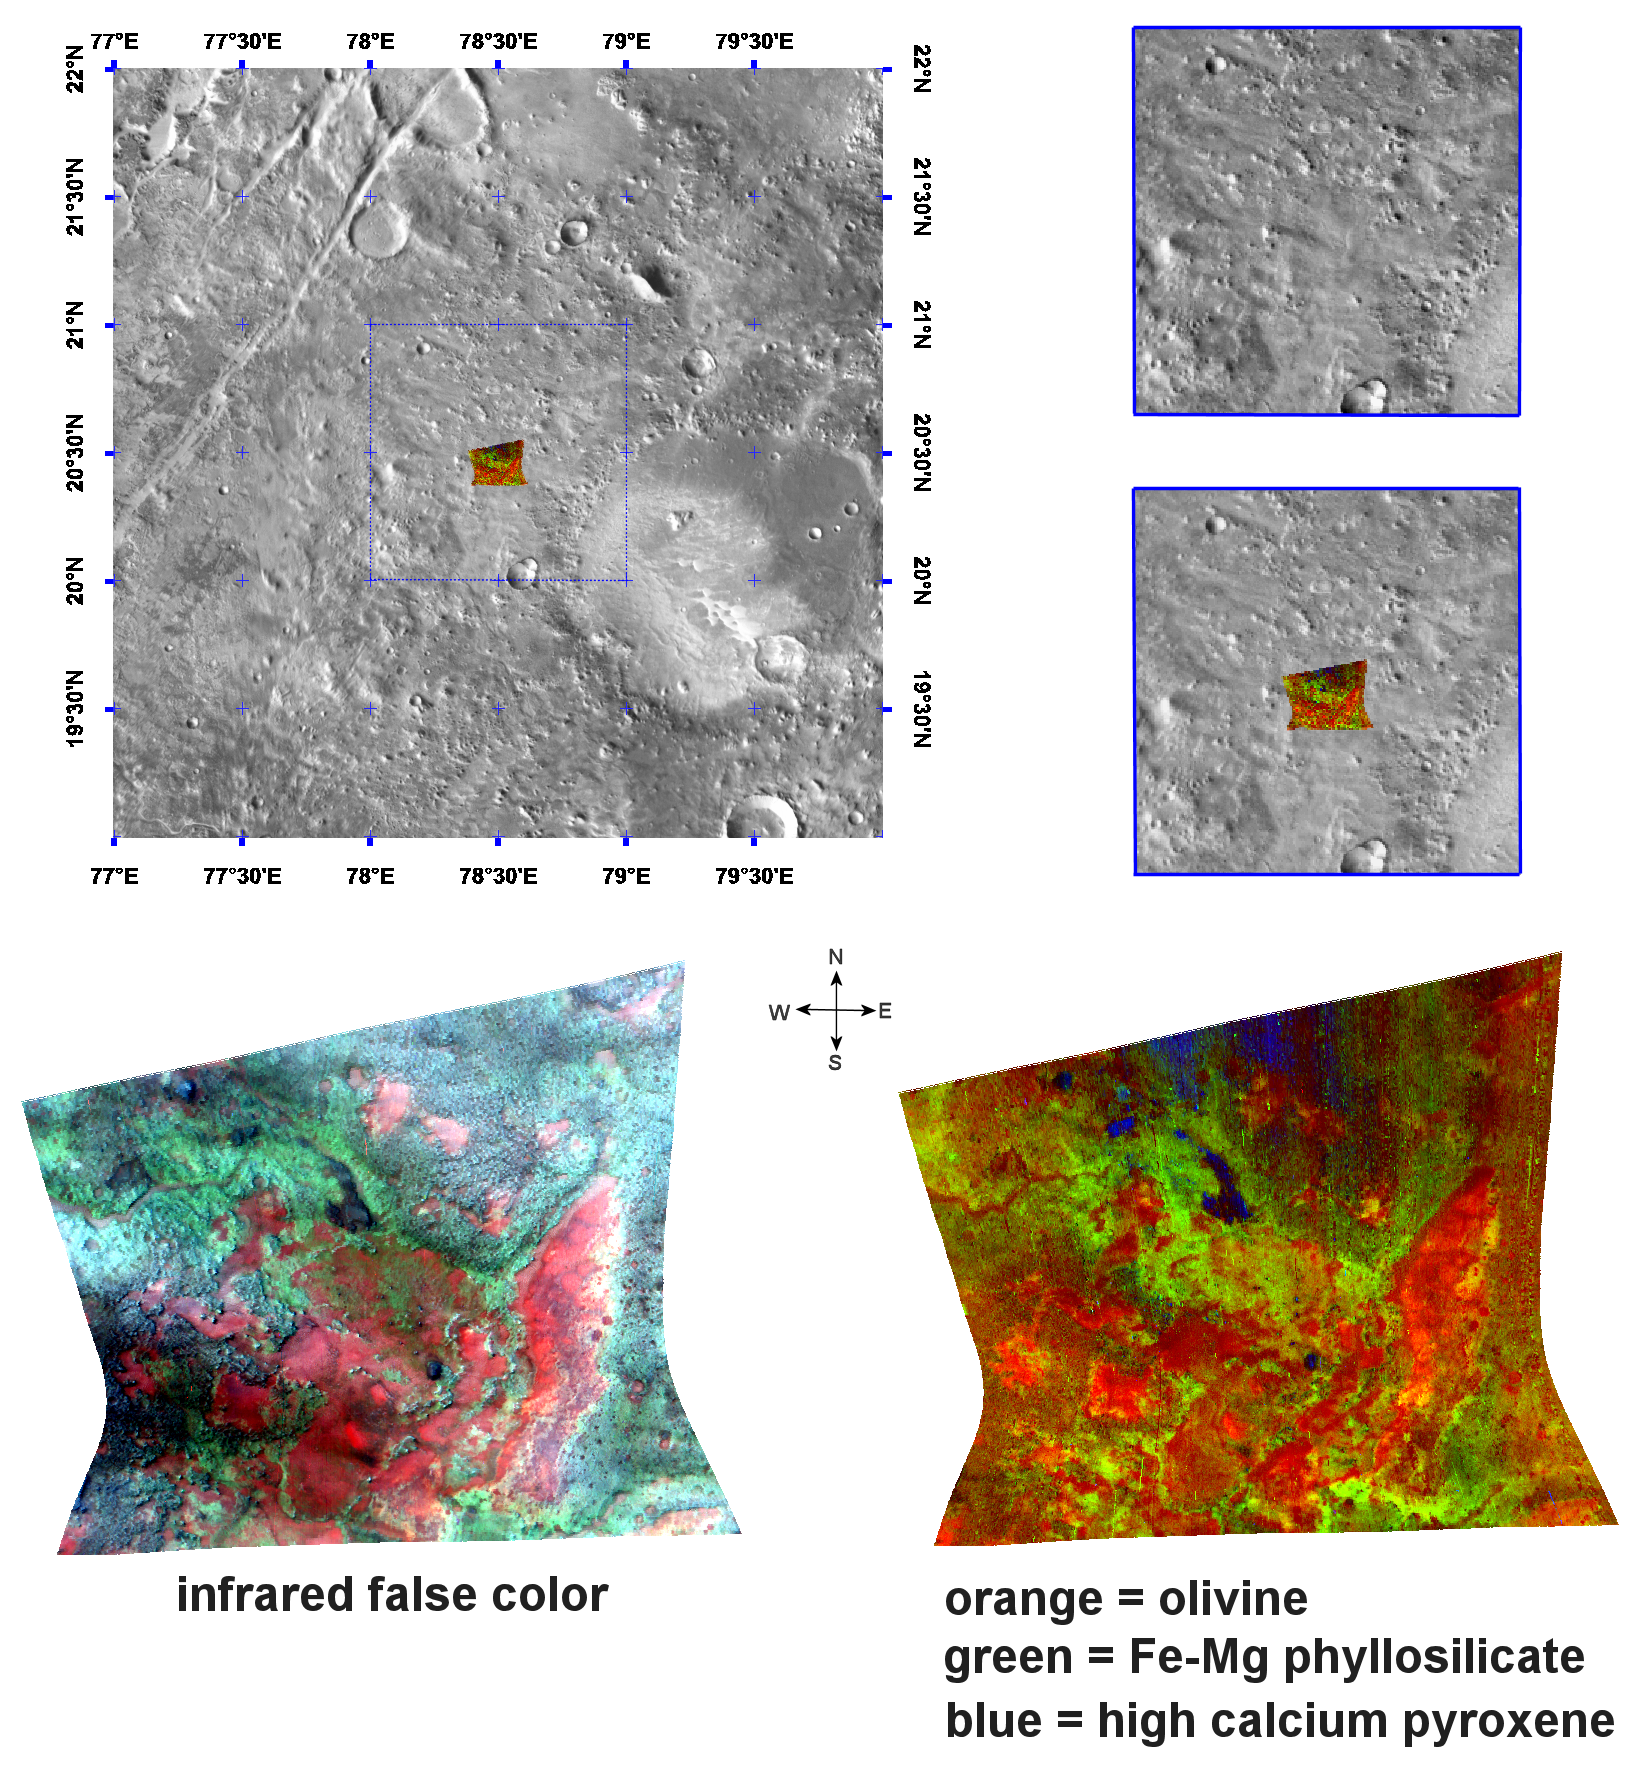

Olivine & Phyllosilicates in Nili Fossae

This image of phyllosilicates and olivine in the Nili Fossae region of Mars was taken by the Compact Reconnaissance Imaging Spectrometer for Mars (CRISM) at 0731UTC (3:31 a.m. EDT) on October 4, 2006 near 20.5 degrees north latitude, 78.5 degrees east longitude. The image was taken in 544 colors covering 0.36-3.92 micrometers, and shows features as small as 18 meters (60 feet) across. The image is about 11 kilometers (7 miles) wide at its narrowest point.

Nili Fossae is a long, narrow depression comprised of a series of grabens or down-dropped blocks of crust surrounded by faults. It lies to the northeast of Syrtis Major (a low and broad shield volcano) and to the northwest of an impact basin, Isidis Planitia. Nili Fossae stretches some 667 kilometers (415 miles) toward Utopia Planitia, and has been partially filled by sediments and volcanic lavas.

The top panel in the montage above shows the location of the CRISM image on a mosaic taken by the Mars Odyssey spacecraft’s Thermal Emission Imaging System (THEMIS). The CRISM data covers relatively flat terrain with slightly elevated mesas. The lower left image, an infrared false color image, shows the mineralogical complexity of the region. The High-Resolution Imaging Science Experiment (HiRISE), which is also onboard the Mars Reconnaissance Orbiter, has imaged sand dunes in Nili Fossae. When combined with CRISM data, the HiRISE image revealed olivine-rich sand dunes atop clay deposits (see PIA09093).

The lower right image offers further evidence for the region’s complex mineralogy. CRISM data reveal olivine (an iron-magnesium containing igneous mineral) in orange, on top of ferromagnesian phyllosilicates (lime green). The phyllosilicates, a category of mineral that includes clays, were exposed during the erosion of overlying rock. The blue areas are remnants of the overlying cap rock containing the igneous mineral pyroxene.

CRISM is one of six science instruments on NASA’s Mars Reconnaissance Orbiter. Led by The Johns Hopkins University Applied Physics Laboratory, Laurel, Md., the CRISM team includes expertise from universities, government agencies and small businesses in the United States and abroad. NASA’s Jet Propulsion Laboratory, a division of the California Institute of Technology in Pasadena, manages the Mars Reconnaissance Orbiter and the Mars Science Laboratory for NASA’s Science Mission Directorate, Washington. Lockheed Martin Space Systems, Denver, built the orbiter.

Credit: NASA/JPL/JHUAPL